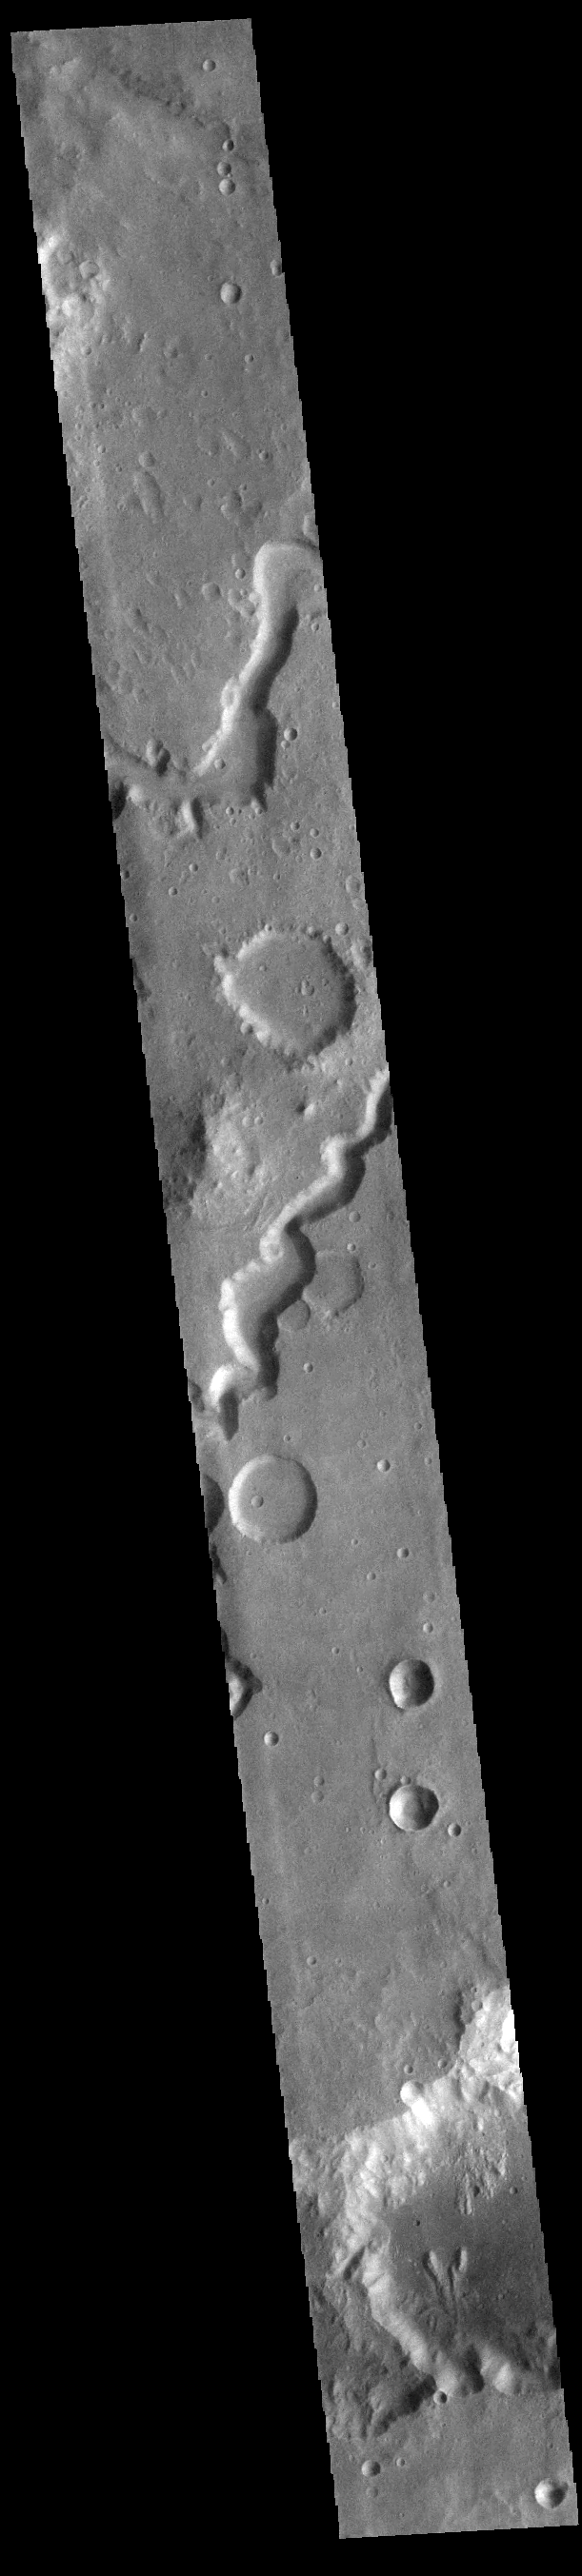

Nanedi Valles

This VIS image shows the two sections of Nanedi Valles. Located In Xanthe Terra, the channel system is 508 km (315 miles) long. Nanedi Valles contains two large channels that join together as the elevation drops near Chryse Planitia.

Credit: NASA/JPL-Caltech/ASU